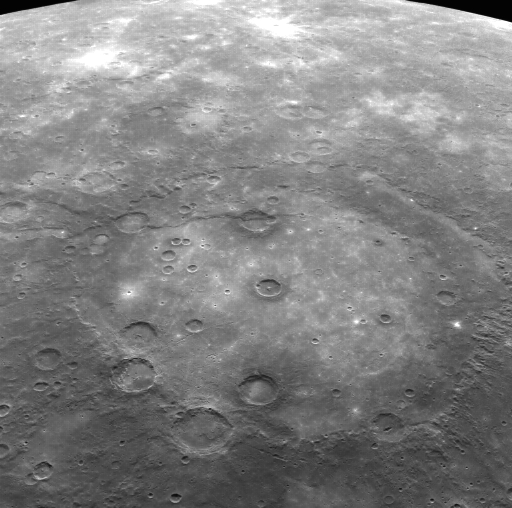

Rembrandt Revisited

This limb image shows Rembrandt, the second largest impact basin on Mercury after Caloris. Discovered during the second MESSENGER flyby, Rembrandt is one of the youngest impact basins on Mercury, as indicated by the relatively low density of impact craters on its rim. A large lobate scarp trending from the southwest to the north crosscuts Rembrandt and several of the smaller craters that have impacted the smooth interior plains.

The MESSENGER spacecraft is the first ever to orbit the planet Mercury, and the spacecraft’s seven scientific instruments and radio science investigation are unraveling the history and evolution of the Solar System’s innermost planet. Visit the Why Mercury? section of this website to learn more about the key science questions that the MESSENGER mission is addressing. During the one-year primary mission, MDIS is scheduled to acquire more than 75,000 images in support of MESSENGER’s science goals.

Date acquired: August 07, 2011
Image Mission Elapsed Time (MET): 221198580
Image ID: 601688
Instrument: Wide Angle Camera (WAC) of the Mercury Dual Imaging System (MDIS)
WAC filter: 7 (748 nanometers)
Center Latitude: -32.95°
Center Longitude: 84.90° E
Resolution: 1756 meters/pixel
Scale: The large impact basin is ~715 km (444 mi) in diameter.
Incidence Angle: 46.3°
Emission Angle: 48.7°
Phase Angle: 95.0°

These images are from MESSENGER, a NASA Discovery mission to conduct the first orbital study of the innermost planet, Mercury. For information regarding the use of images, see the MESSENGER image use policy.

Credit: NASA/Johns Hopkins University Applied Physics Laboratory/Carnegie Institution of Washington